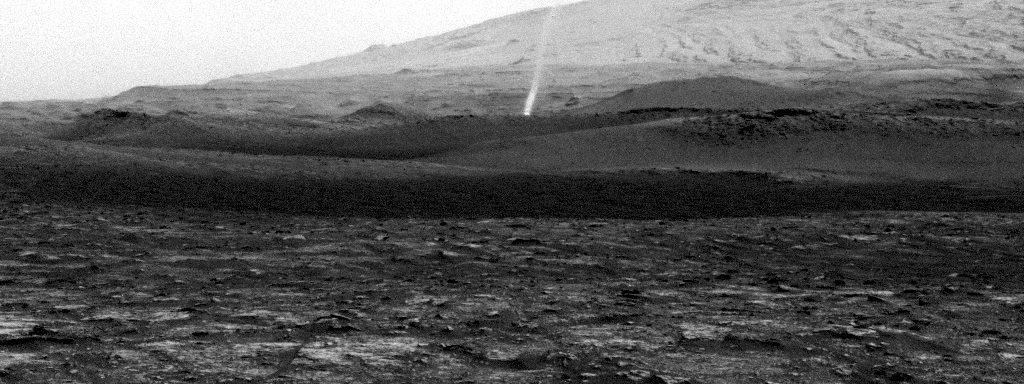

Curiosity Spots a Dust Devil in the Hills

NASA’s Curiosity Mars rover spotted this dust devil with one of its Navigation Cameras around 11:35 a.m. local Mars time on Aug. 9, 2020 (the 2,847th Martian day, or sol, of the mission). The frames in this GIF were shot over 4 minutes and 15 seconds.

Taken from the “Mary Anning” drill site, this dust devil appears to be passing through small hills just above Curiosity’s present location on Mount Sharp. The dust devil is approximately one-third to a half-mile (half-a-kilometer to a kilometer) away and estimated to be about 16 feet (5 meters) wide. The dust plume disappears past the top of the frame, so an exact height can’t be known, but it’s estimated to be at least 164 feet (50 meters) tall.

Contrast has been modified to make frame-to-frame changes easier to see.

Credit: NASA/JPL-Caltech/SSI